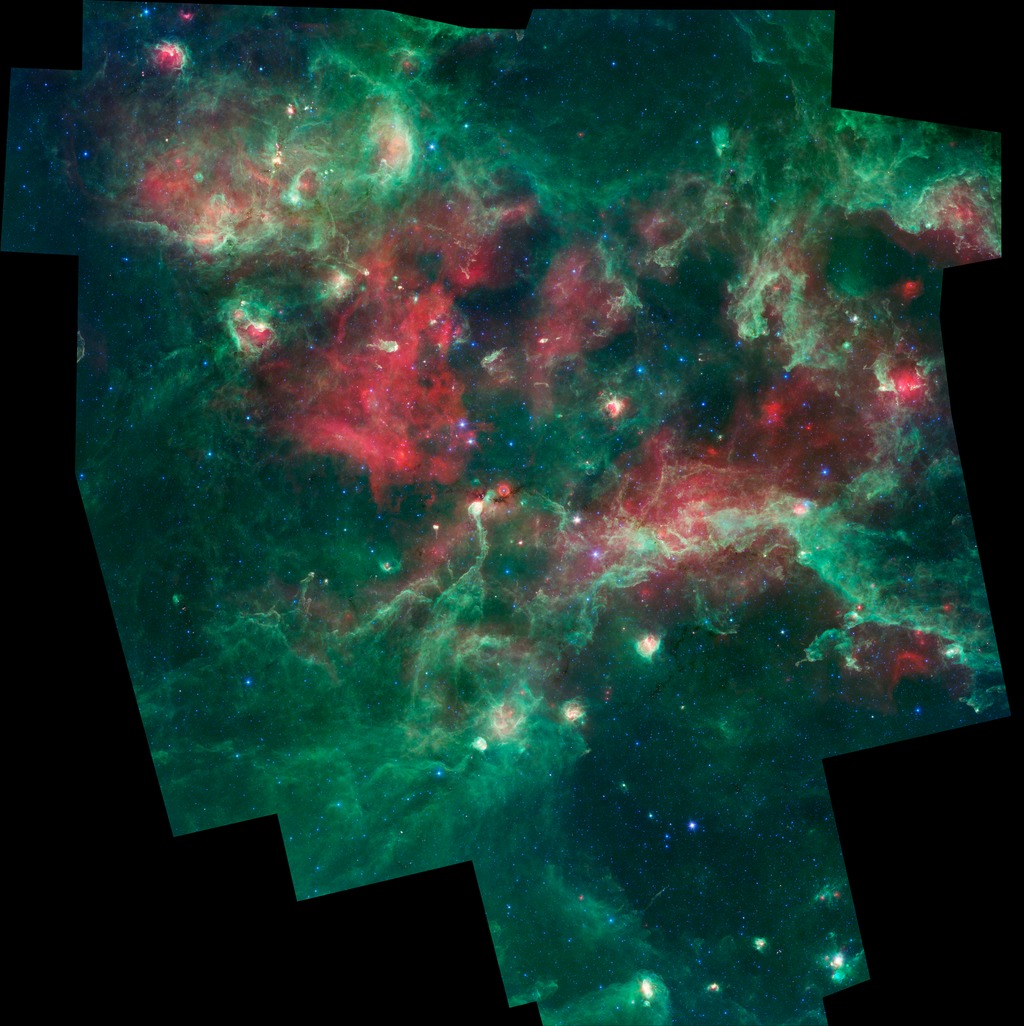

Stars Brewing in Cygnus X

A bubbling cauldron of star birth is highlighted in this new image from NASA's Spitzer Space Telescope. Infrared light that we can't see with our eyes has been color-coded, such that the shortest wavelengths are shown in blue and the longest in red. The middle wavelength range is green.

Massive stars have blown bubbles, or cavities, in the dust and gas -- a violent process that triggers both the death and birth of stars. The brightest, yellow-white regions are warm centers of star formation. The green shows tendrils of dust, and red indicates other types of dust that may be cooler, in addition to ionized gas from nearby massive stars.

Cygnus X is about 4,500 light-years away in the constellation Cygnus, or the Swan.

Blue represents light at 3.6 microns: 4.5-micron light is blue-green; 8.0-micron light is green; and 24-micron light is red. These data were taken before the Spitzer mission ran out of its coolant in 2009, and began its "warm" mission.

Credit: NASA/JPL-Caltech/Harvard-Smithsonian CfA